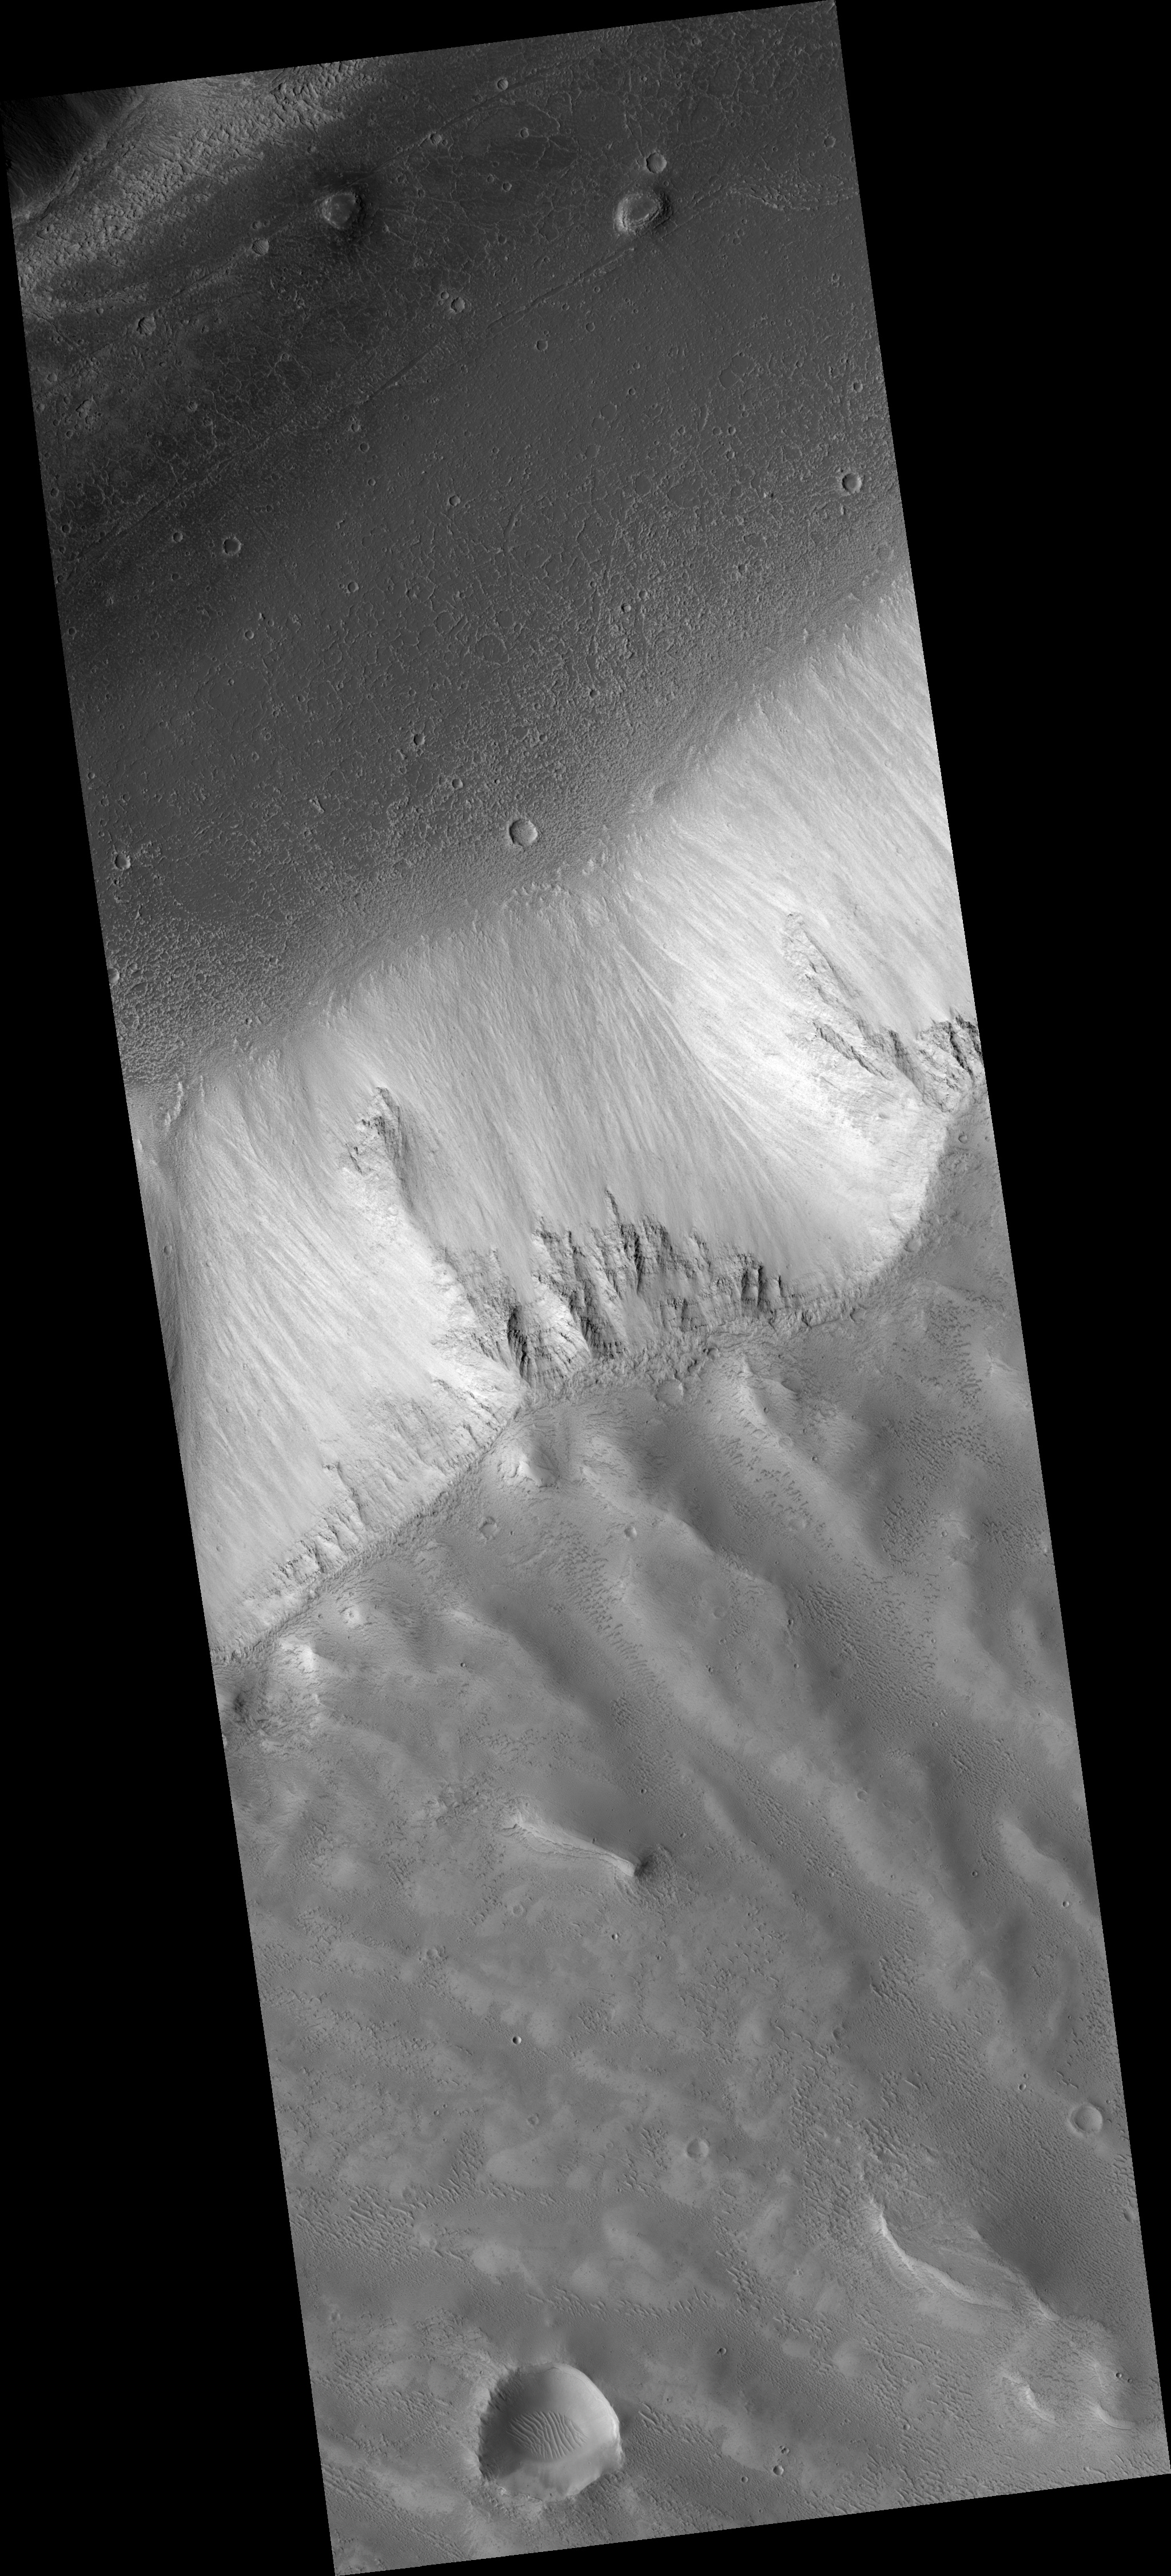

Layers Exposed on Slope in Echus Chasma Region

The layers seen in the HiRISE subimage of Echus Chasma are very different from the light-toned, thinly bedded layers HiRISE has observed in deposits seen elsewhere in Valles Marineris.

The HiRISE view of these layers in Echus Chasma shows they are rough, with knobs of rock sticking out through the dust and talus (loose debris) on the slope. This indicates that perhaps these layers are made of different materials than the light-toned deposits, which appear more friable in nature.

These rough layers may be exposures of lavas, or they might just be more resistant forms of sedimentary rocks. The layers are typical of those seen in chasma slopes and crater rims elsewhere on the Martian surface.

This HiRISE image is PSP_002472_1810.

Observation Geometry
Acquisition date: 2 February 2007
Local Mars time: 3:39 PM
Degrees latitude (centered): 1.1 °
Degrees longitude (East): 278.6 °
Range to target site: 268.8 km (168.0 miles)
Original image scale range: 26.9 cm/pixel (with 1 x 1 binning) so objects ~81 cm across are resolved
Map-projected scale: 25 cm/pixel and north is up
Map-projection: EQUIRECTANGULAR
Emission angle: 7.6 °
Phase angle: 62.4 °
Solar incidence angle: 55 °, with the Sun about 35 ° above the horizon
Solar longitude: 178.5 °, Northern Summer

NASA’s Jet Propulsion Laboratory, a division of the California Institute of Technology in Pasadena, manages the Mars Reconnaissance Orbiter for NASA’s Science Mission Directorate, Washington. Lockheed Martin Space Systems, Denver, is the prime contractor for the project and built the spacecraft. The High Resolution Imaging Science Experiment is operated by the University of Arizona, Tucson, and the instrument was built by Ball Aerospace and Technology Corp., Boulder, Colo.

Credit: NASA/JPL/University of Arizona